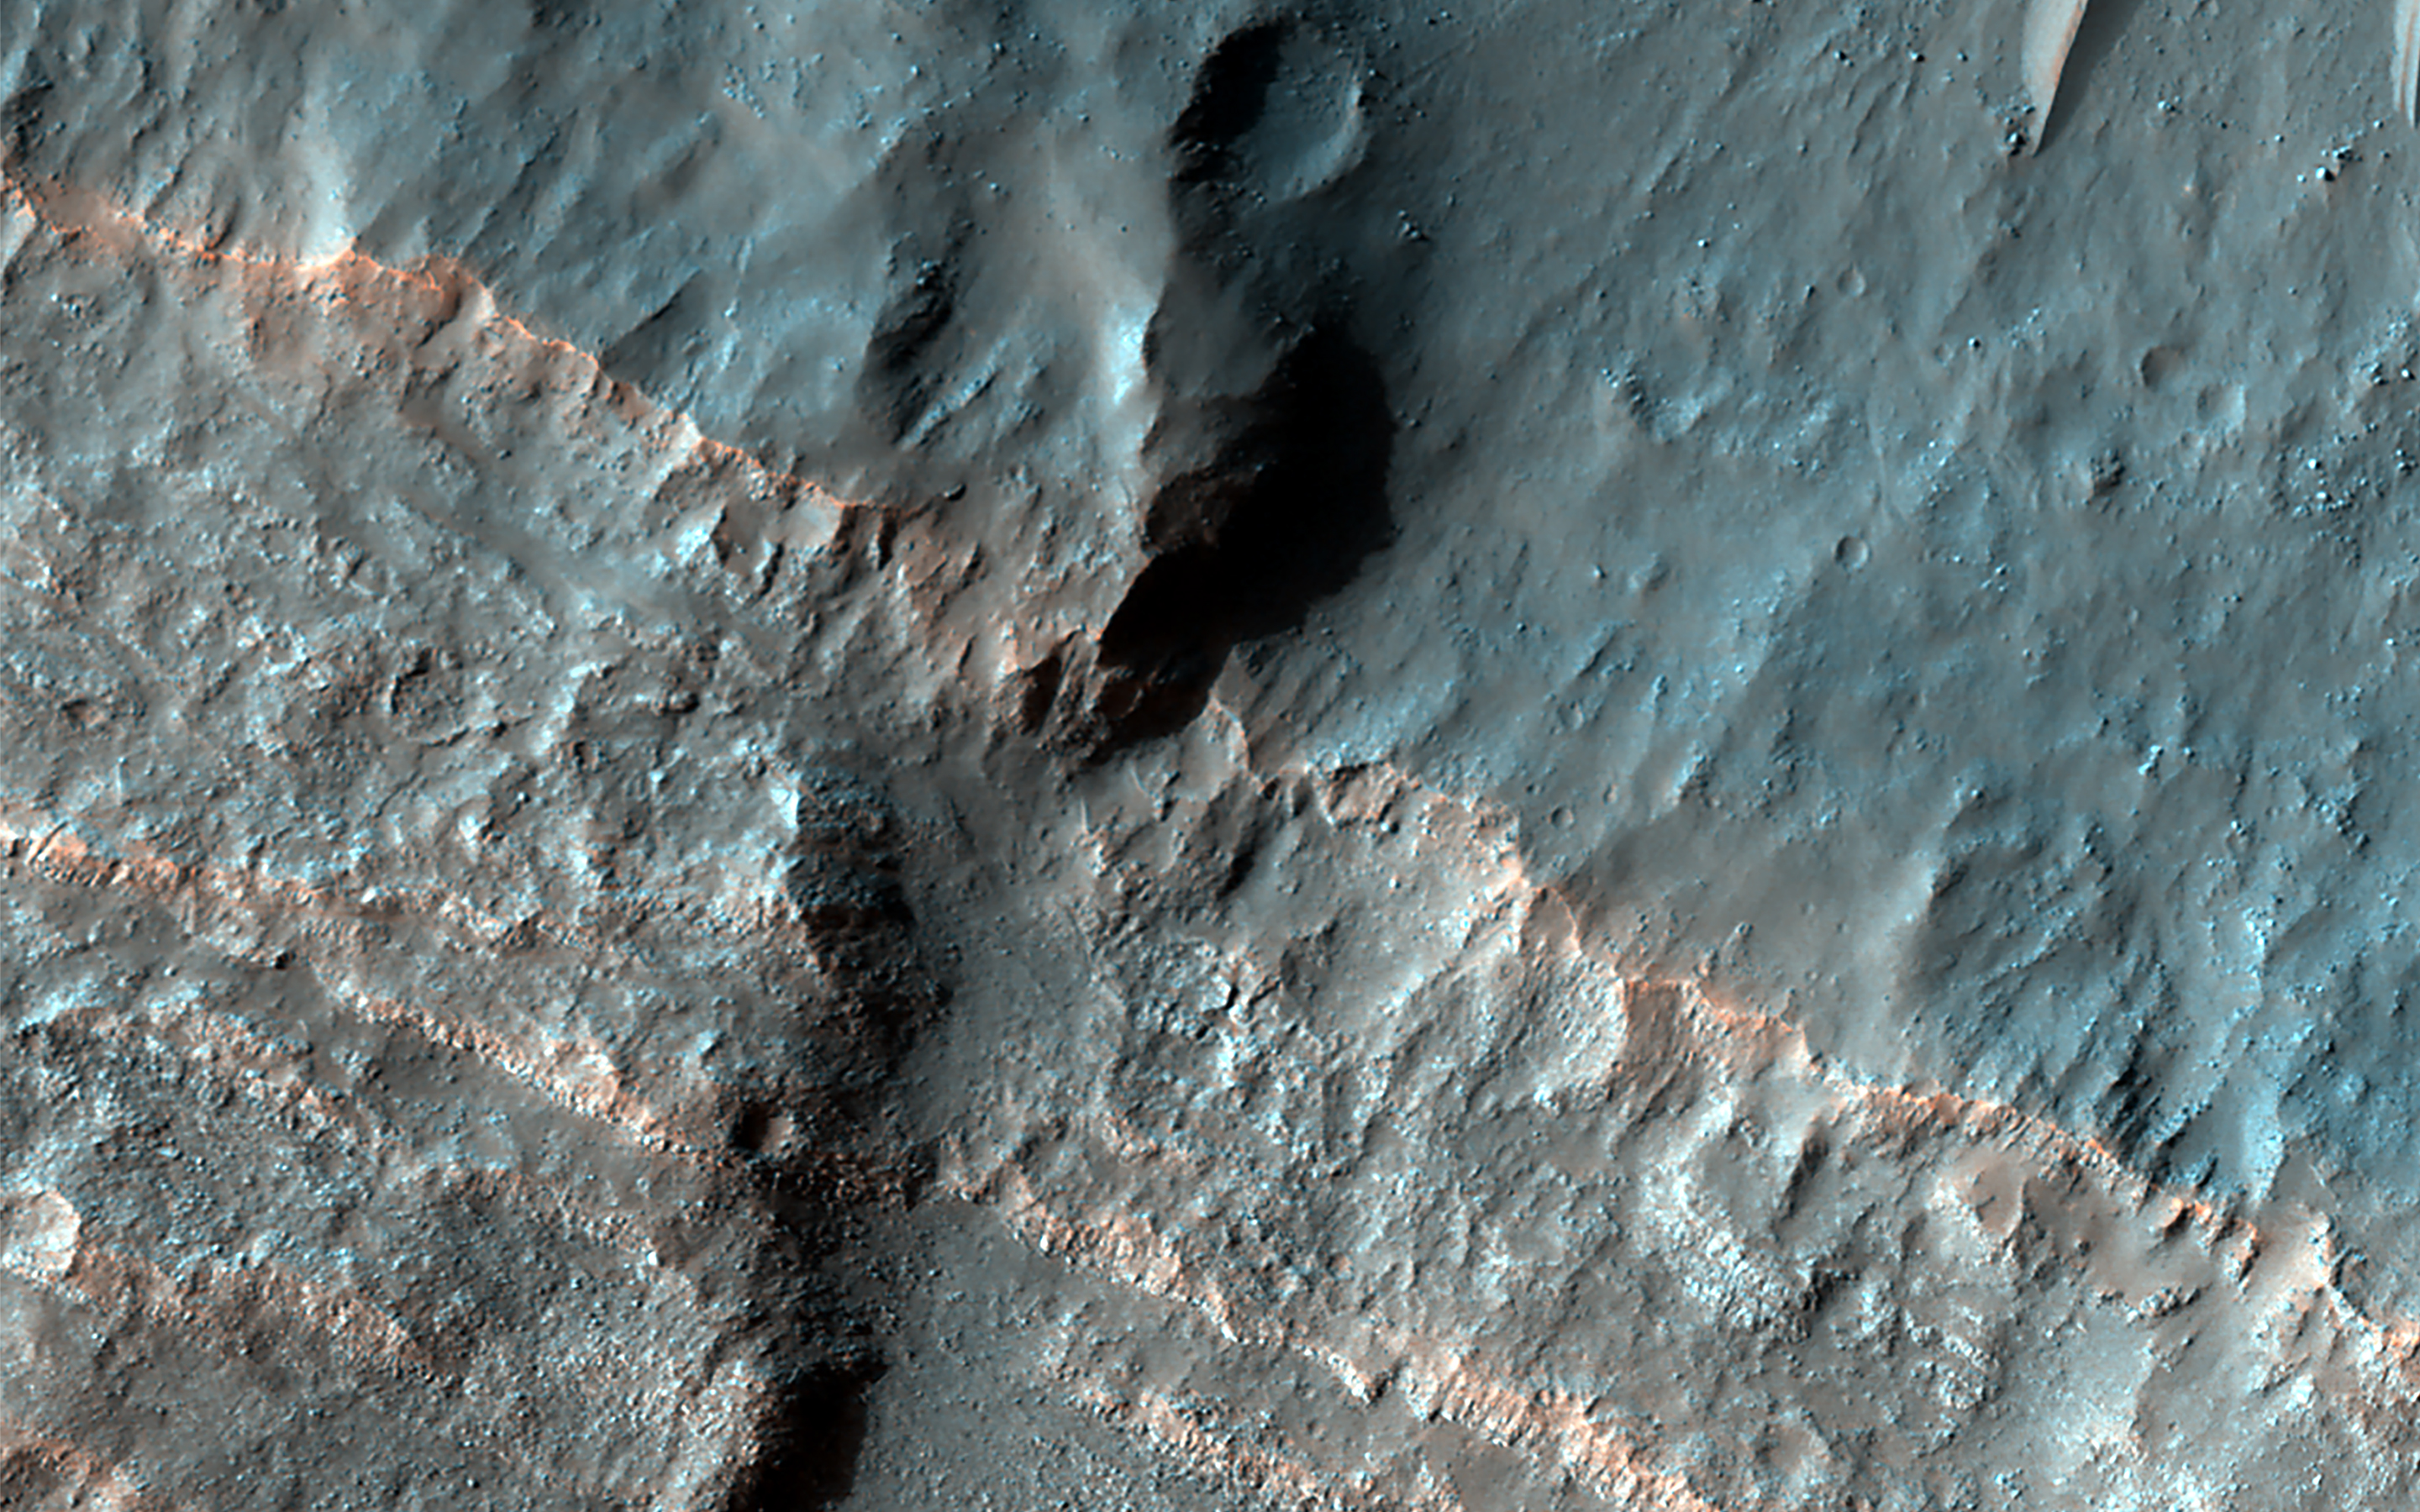

A Song of Ice and Tectonics

Many craters in the mid-latitudes of Mars are partially filled with deposits that have been interpreted to be ice-rich. We expect the deposits to have formed at an earlier (but relatively recent) time when Mars’ orbital parameters were different and allowed ice to condense and deposit in these locations. The ice is covered by dust layers protecting it from sublimating away.

The ice deposits are probably no older than a few million years, which is recent in geological terms. However, we can observe that these deposits have been affected by even more recent movement of the crust (the curving trough) that clearly post-dates the ice deposits because it is cutting through them. A wider view allows us to trace this crustal movement or “fault,” and we can see it is also affecting the crater wall and the area surrounding it. This observation indicates that Mars’ interior is still (or at least until recently was) warm enough to sustain such activity.

The map is projected here at a scale of 50 centimeters (19.7 inches) per pixel. (The original image scale is 50.2 centimeters [19.8 inches] per pixel [with 2 x 2 binning]; objects on the order of 151 centimeters [59.4 inches] across are resolved.) North is up.

This is a stereo pair with ESP_081856_1470.

The University of Arizona, in Tucson, operates HiRISE, which was built by Ball Aerospace & Technologies Corp., in Boulder, Colorado. NASA’s Jet Propulsion Laboratory, a division of Caltech in Pasadena, California, manages the Mars Reconnaissance Orbiter Project for NASA’s Science Mission Directorate, Washington.

Credit: NASA/JPL-Caltech/University of Arizona